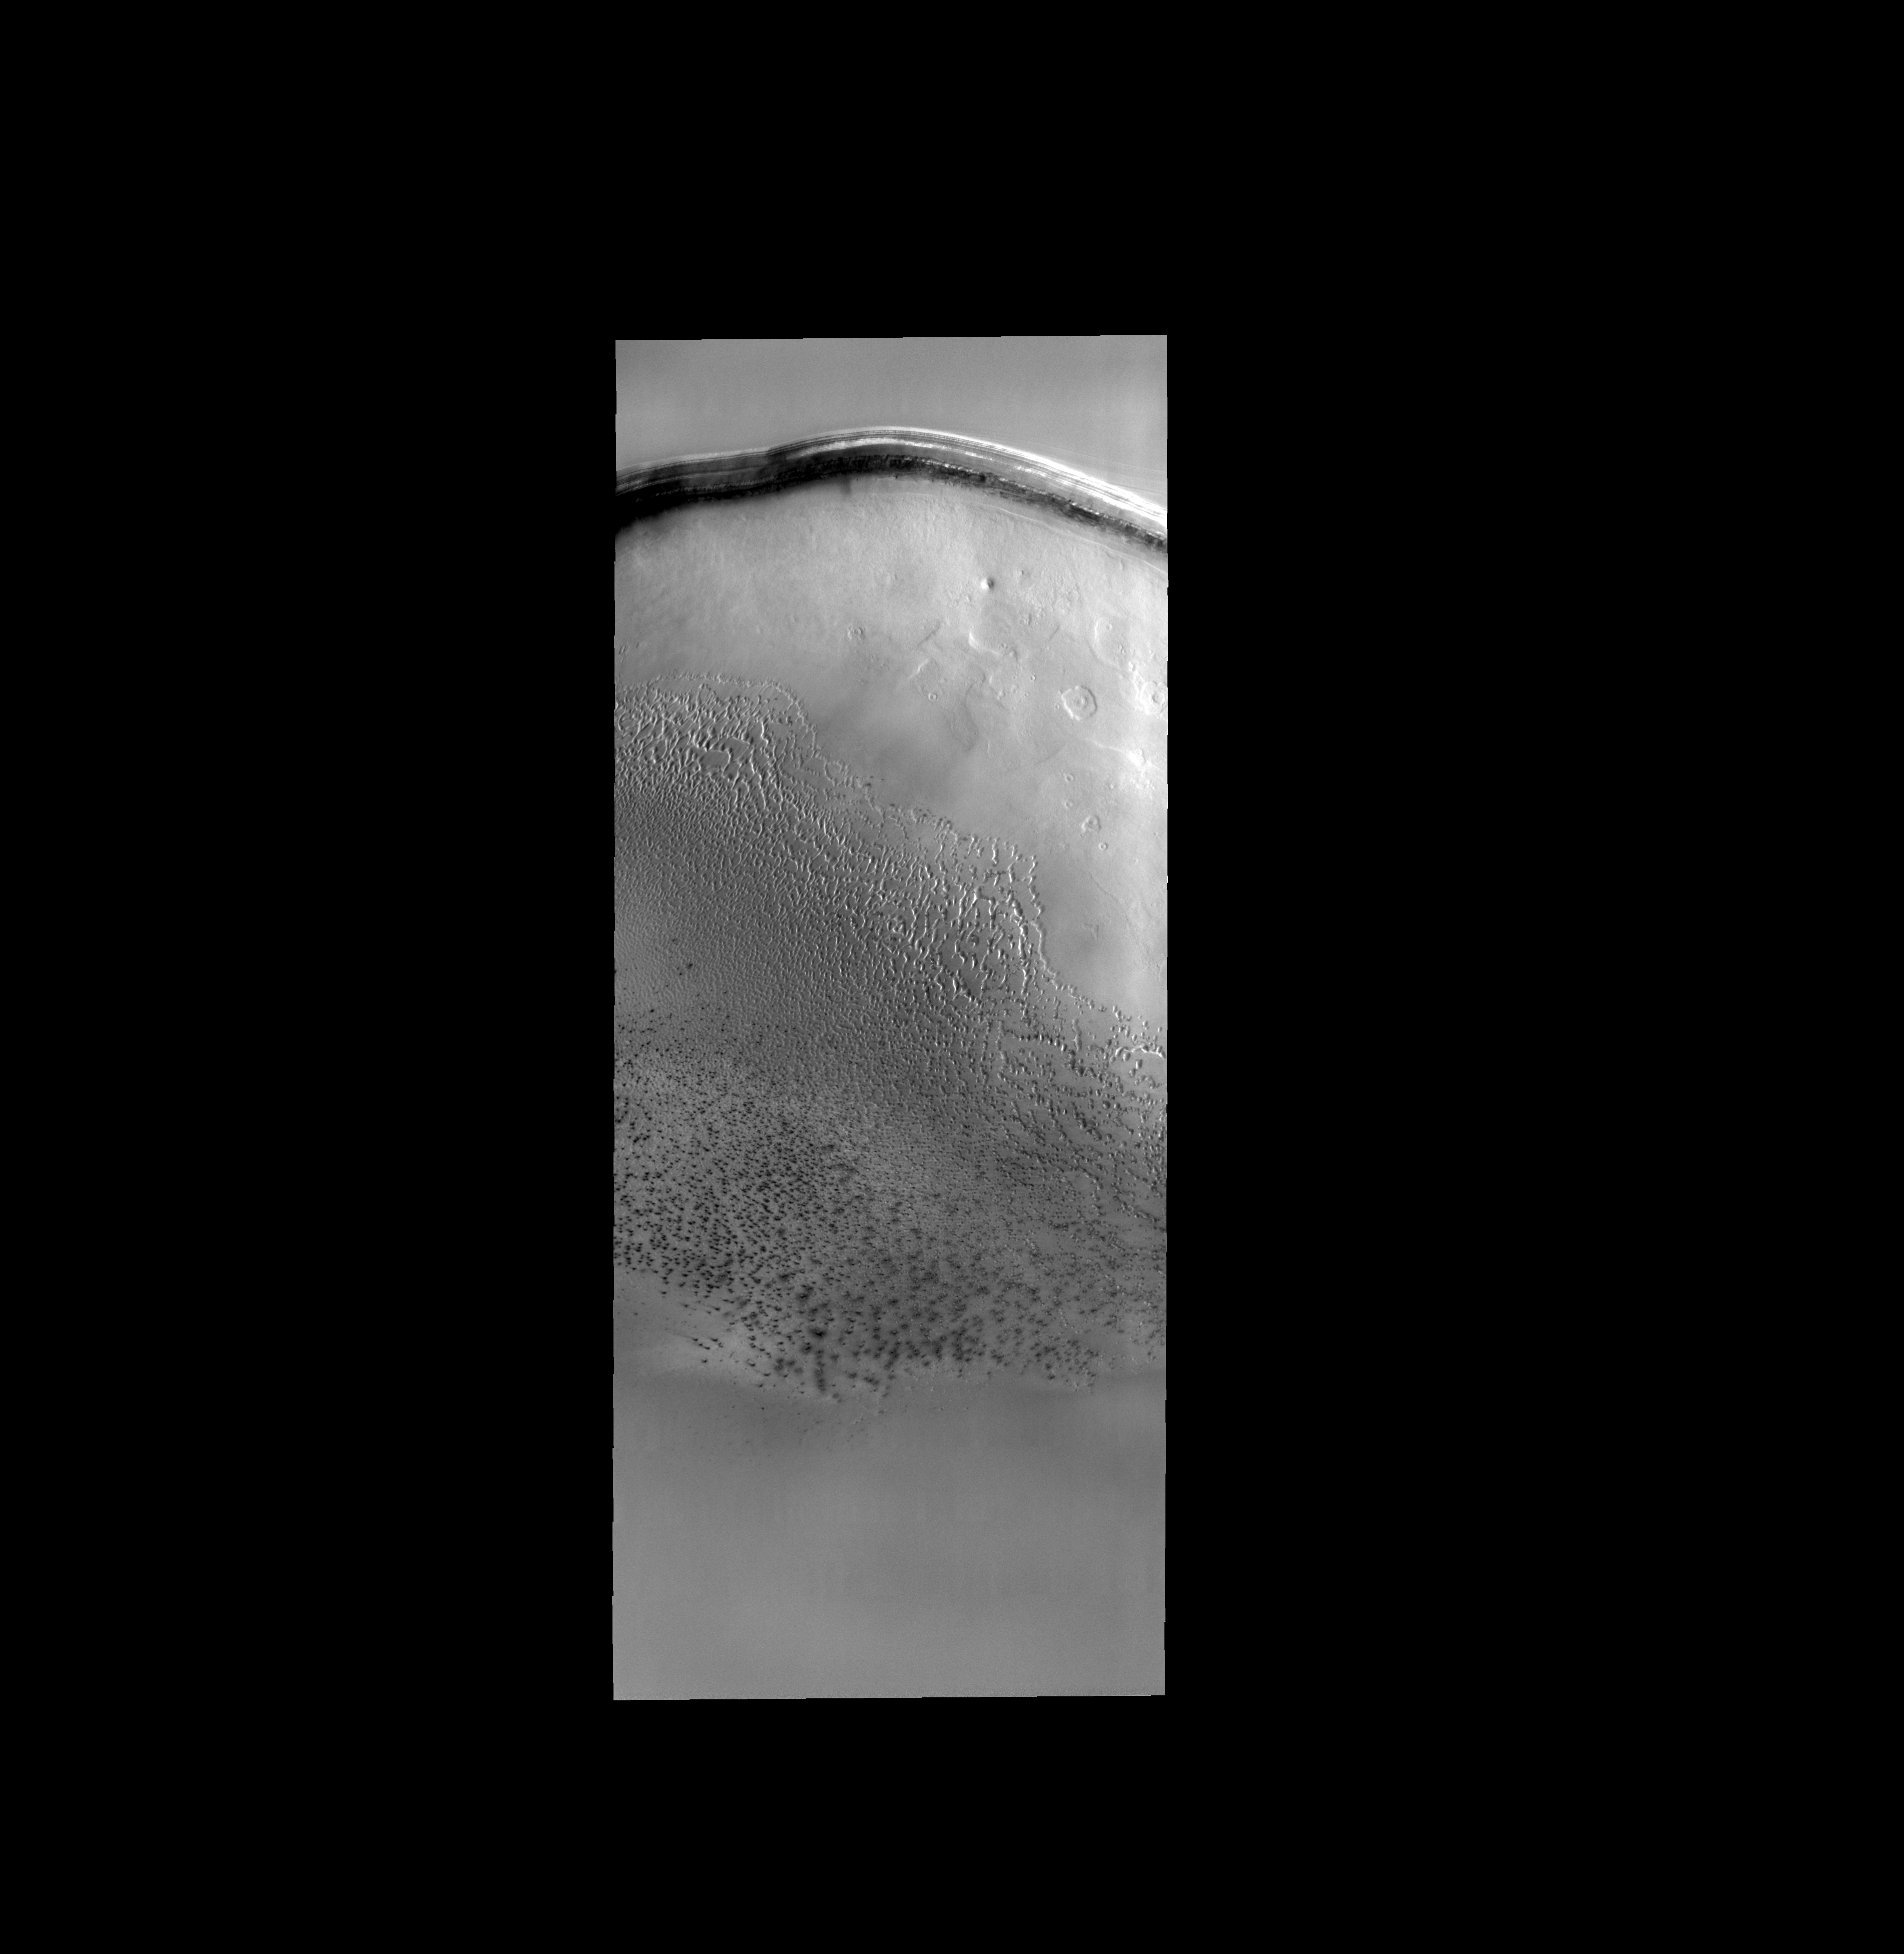

Polar Dunes

This field of sand dunes occurs within Chasma Borealis.

Image information: VIS instrument. Latitude 84.7N, Longitude 0.4E. 20 meter/pixel resolution.

Please see the THEMIS Data Citation Note for details on crediting THEMIS images.

Note: this THEMIS visual image has not been radiometrically nor geometrically calibrated for this preliminary release. An empirical correction has been performed to remove instrumental effects. A linear shift has been applied in the cross-track and down-track direction to approximate spacecraft and planetary motion. Fully calibrated and geometrically projected images will be released through the Planetary Data System in accordance with Project policies at a later time.

NASA’s Jet Propulsion Laboratory manages the 2001 Mars Odyssey mission for NASA’s Office of Space Science, Washington, D.C. The Thermal Emission Imaging System (THEMIS) was developed by Arizona State University, Tempe, in collaboration with Raytheon Santa Barbara Remote Sensing. The THEMIS investigation is led by Dr. Philip Christensen at Arizona State University. Lockheed Martin Astronautics, Denver, is the prime contractor for the Odyssey project, and developed and built the orbiter. Mission operations are conducted jointly from Lockheed Martin and from JPL, a division of the California Institute of Technology in Pasadena.

Credit: NASA/JPL/ASU